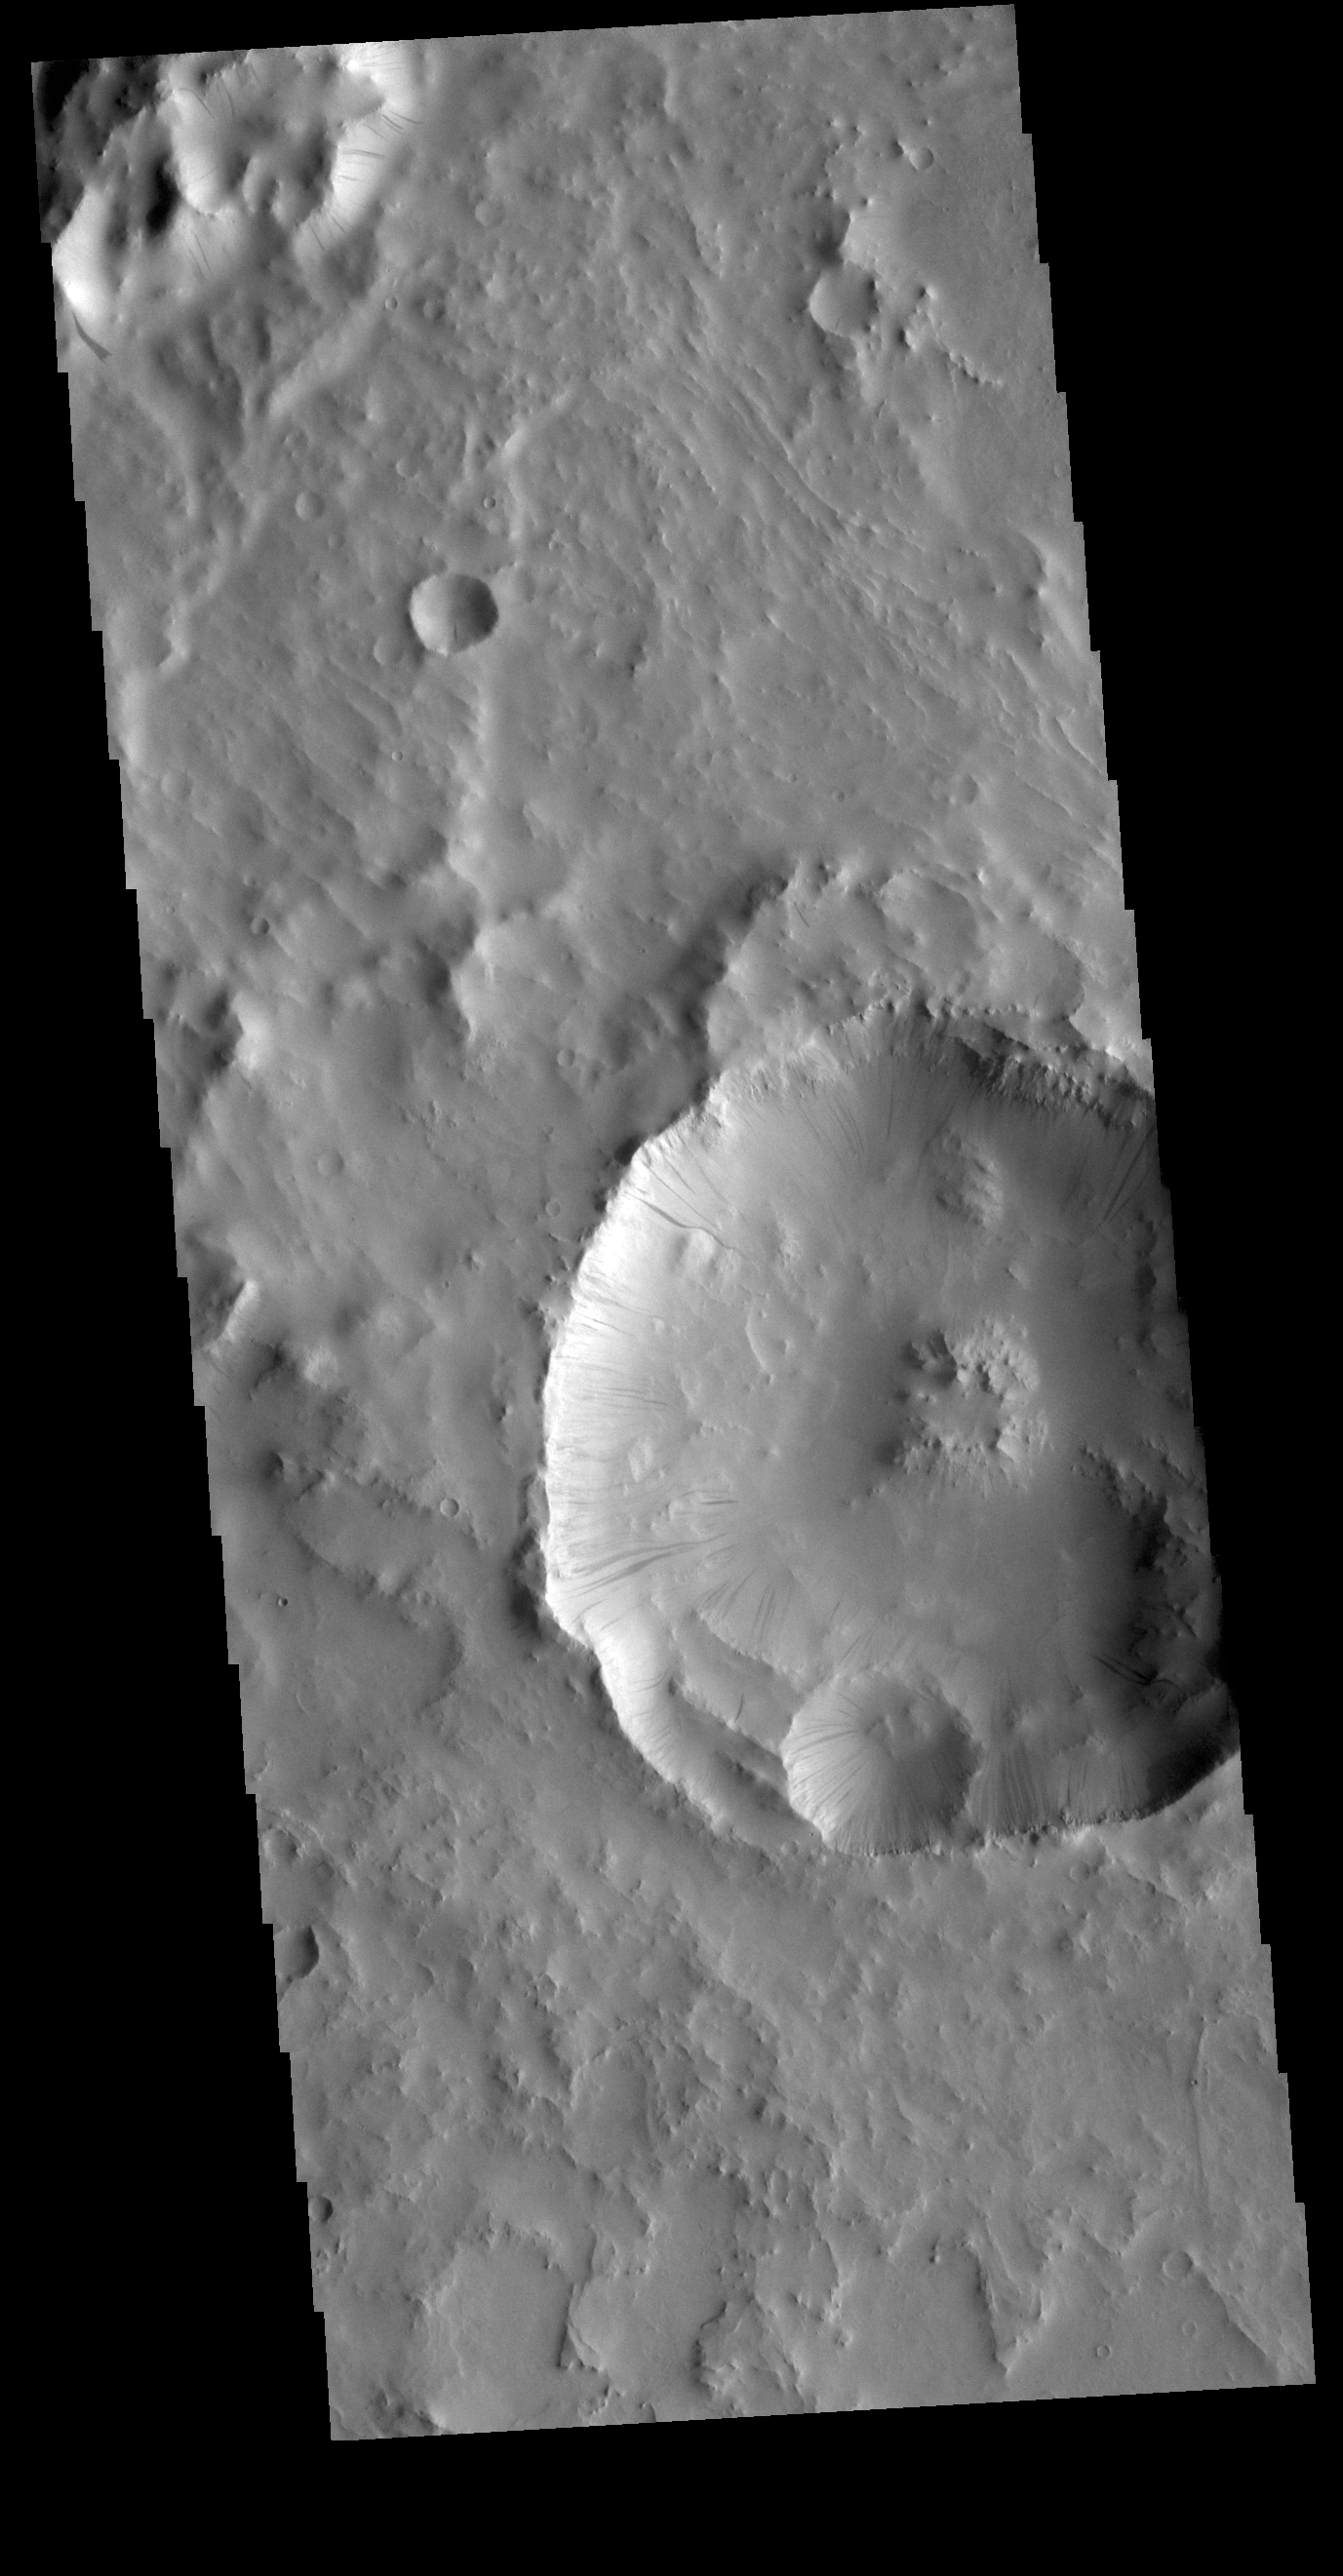

Dark Slope Streaks

This VIS image is located in an unnamed crater in Terra Sabaea. The entire inner rim of the crater near the center of the image contains dark slope streaks. These features are thought to form by downslope movement of material which either reveals the darker rock beneath the dust coating, or creates the darker surface by flow of a volatile just beneath the dust coating.

Credit: NASA/JPL-Caltech/ASU